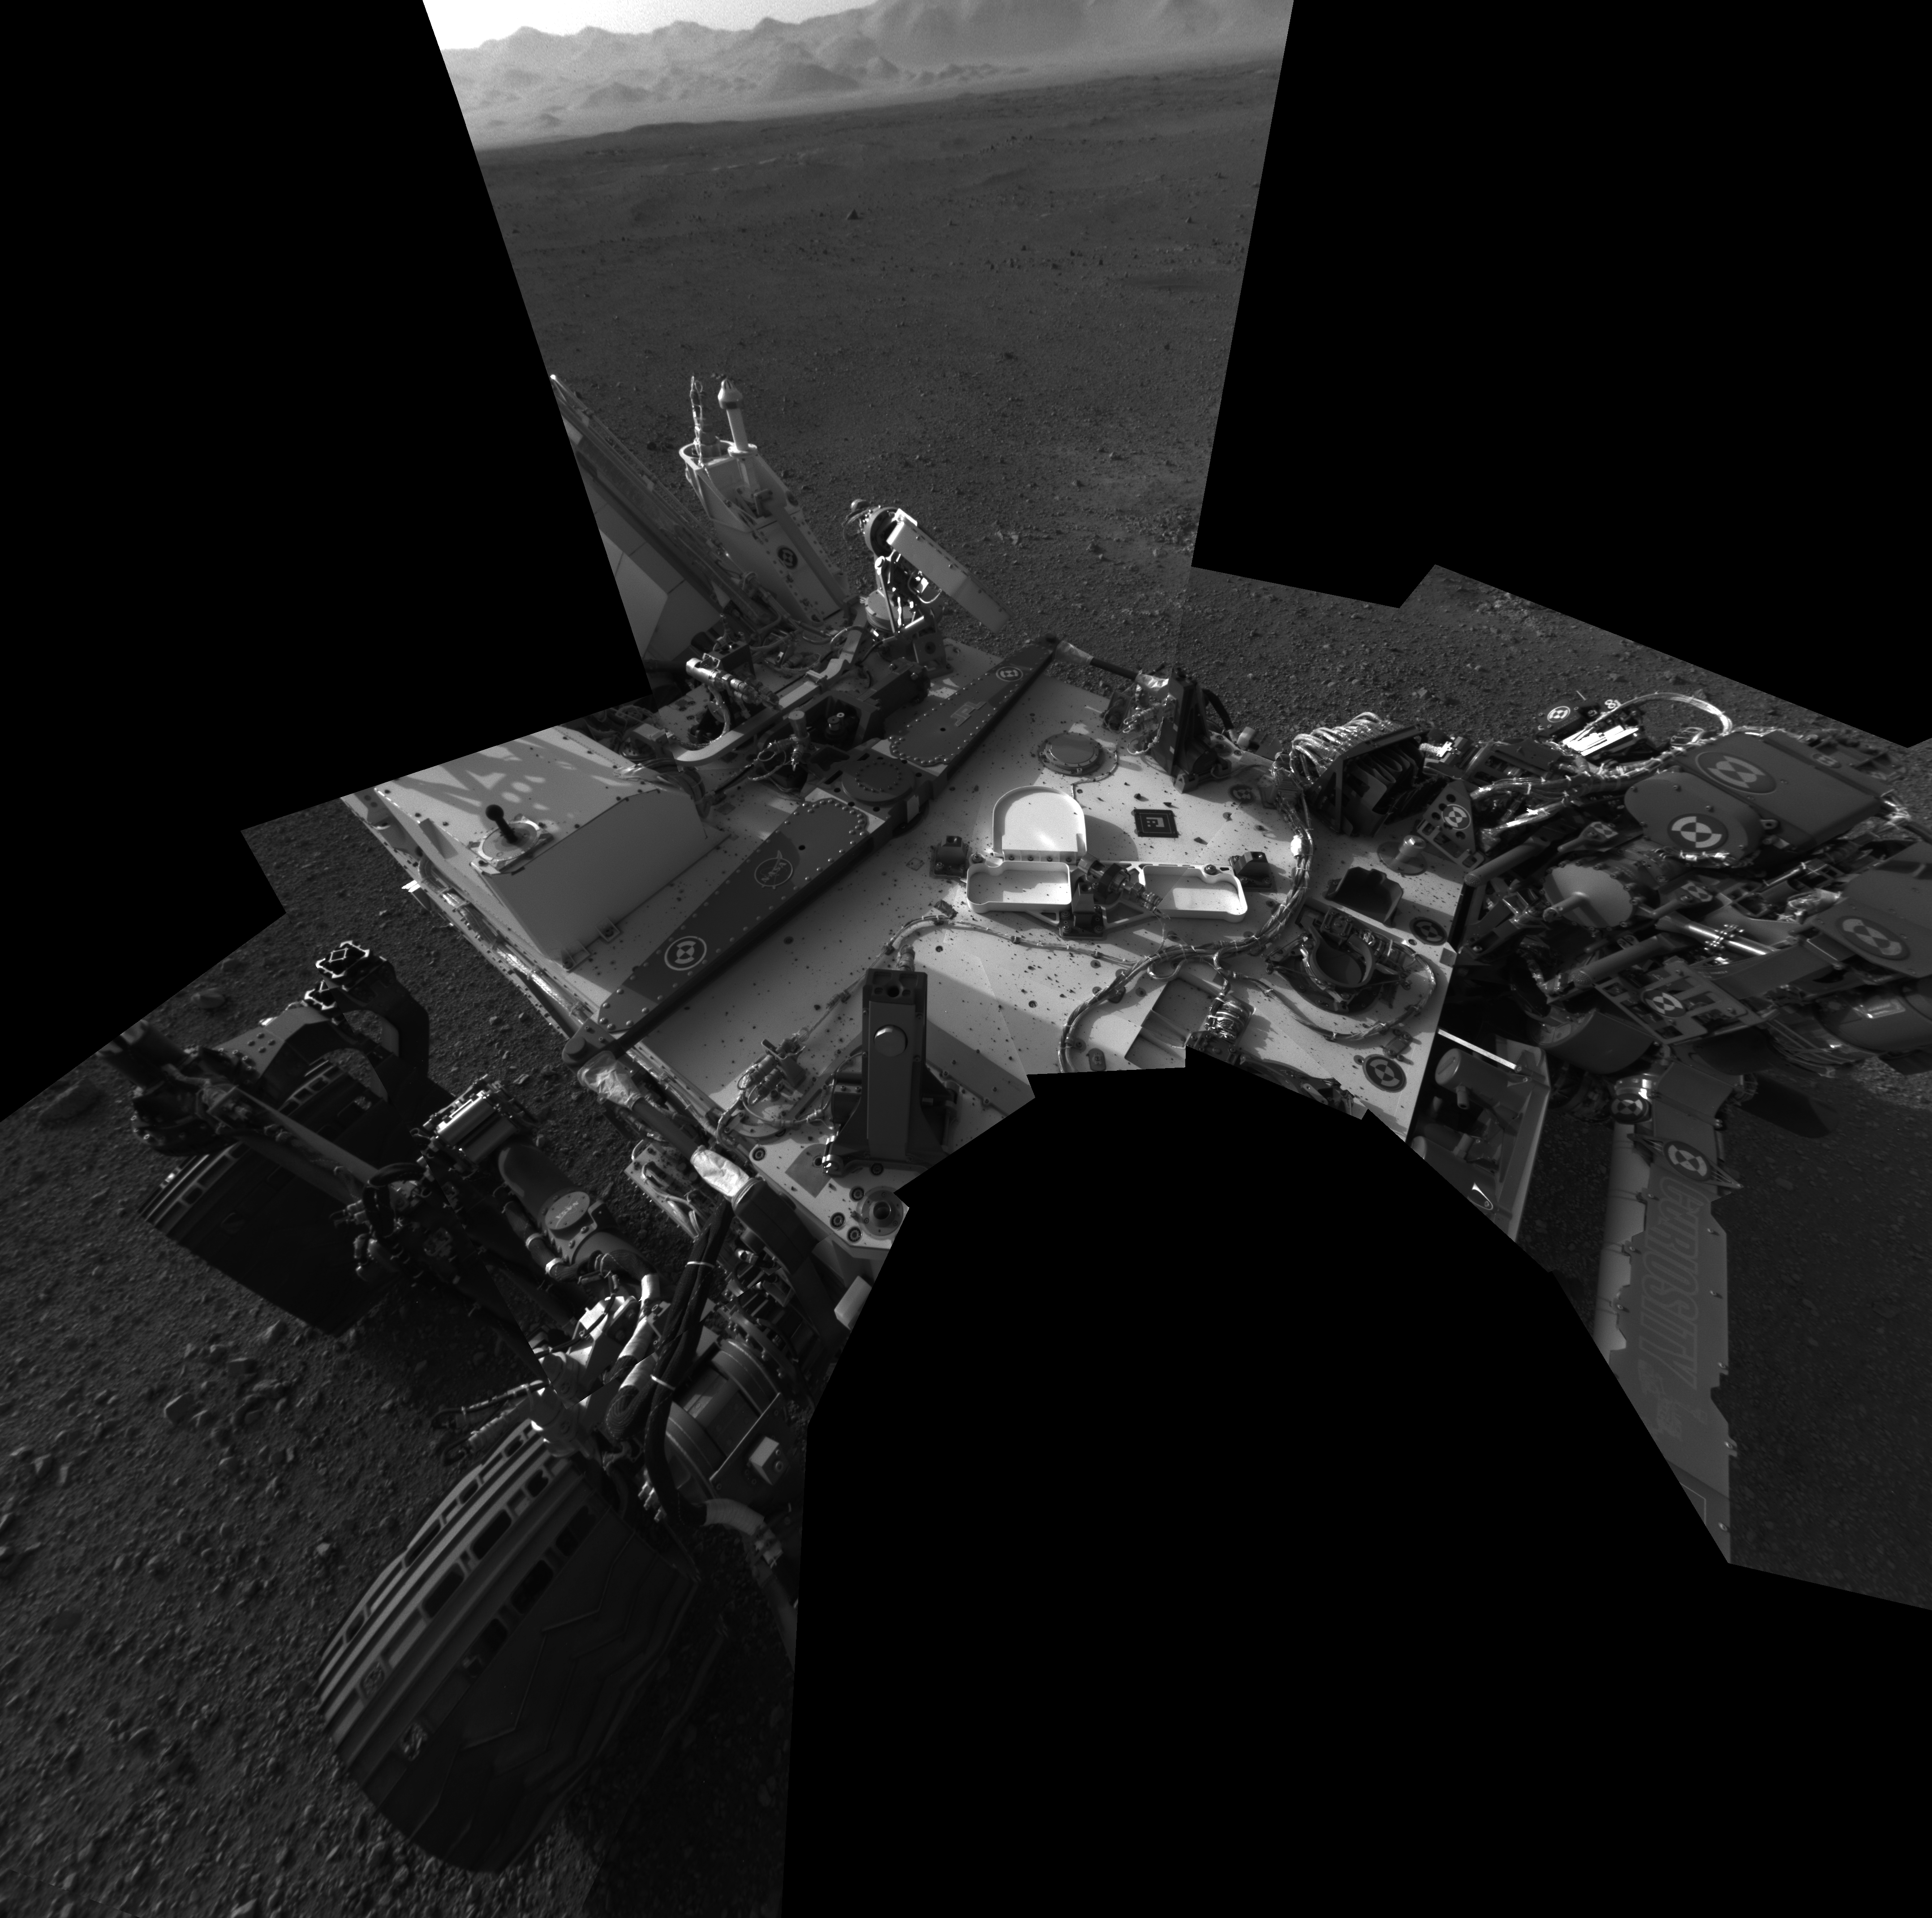

Checking out the Rover Deck in Full Resolution

This full-resolution self-portrait shows the deck of NASA’s Curiosity rover from the rover’s Navigation cameras. The back of the rover can be seen at the top left of the image, and two of the rover’s right side wheels can be seen on the left. Part of the pointy rim of Gale Crater forms the lighter color strip in the background. Bits of gravel, about 0.4 inches (1 centimeter) in size, are visible on the deck of the rover.

This mosaic is made of eight images, each of 1,024 by 1,024 pixels, taken late at night on Aug. 7 PDT (early morning Aug. 8 EDT). It uses an average of the Navcam positions to synthesize the point of view of a single camera, with a field of view of 120 degrees. Seams between the images have been minimized, but a few are still visible. The wide field of view introduces some distortion at the edges of the mosaic.

The “augmented reality” or AR tag seen in the middle of the image can be used in the future with smart phones to obtain more information about the mission.

JPL manages the Mars Science Laboratory/Curiosity for NASA’s Science Mission Directorate in Washington. The rover was designed, developed and assembled at JPL, a division of the California Institute of Technology in Pasadena.

Credit: NASA/JPL-Caltech